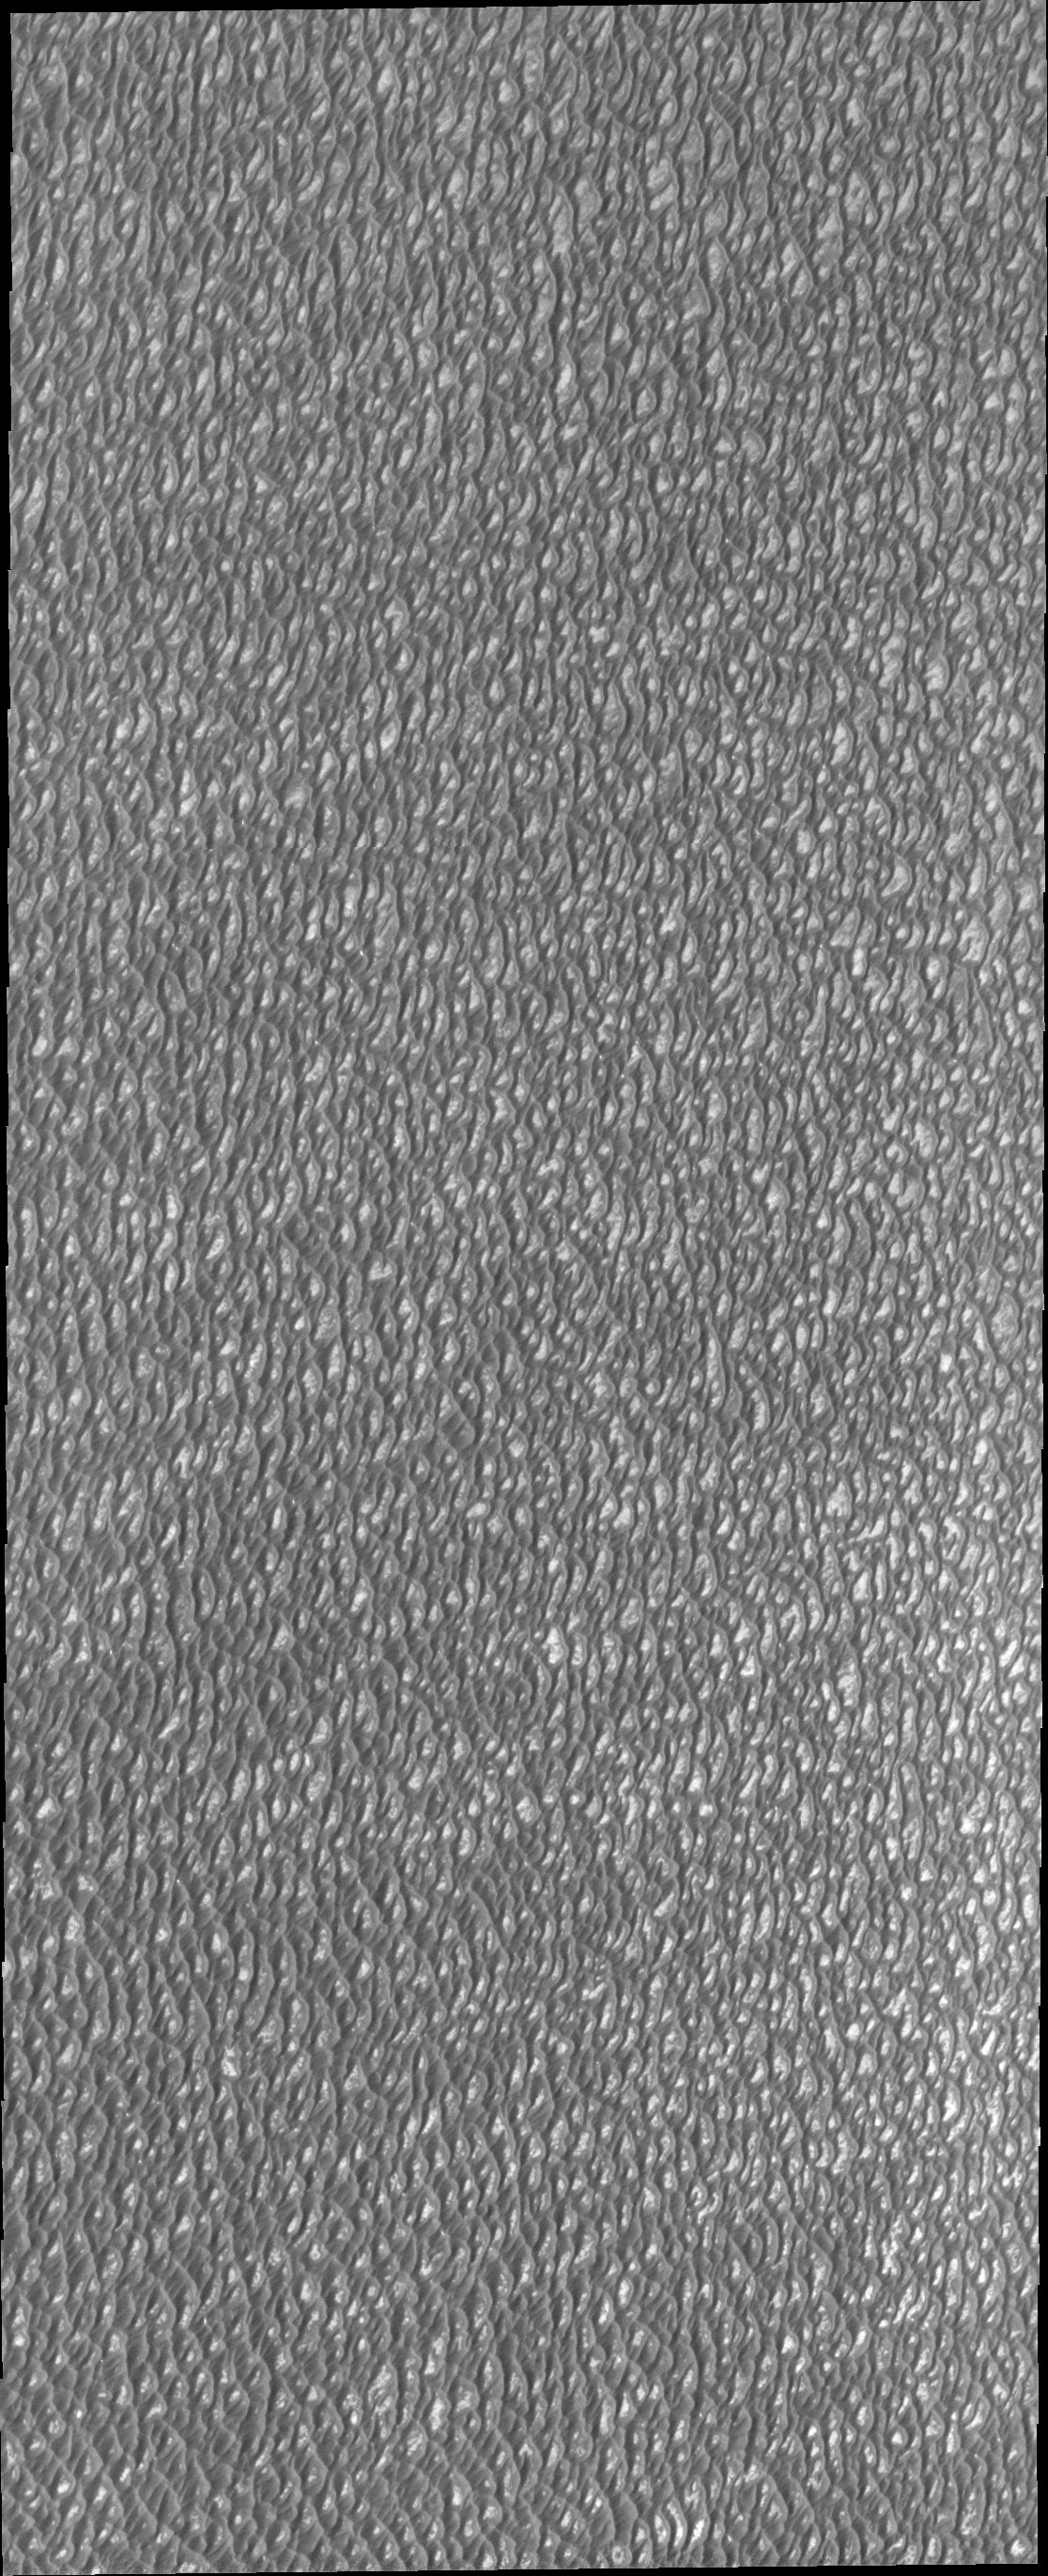

Investigating Mars: Olympia Undae

This VIS image of Olympia Undae was collected during north polar summer. The dunes are now completely frost free and are dark in color due to being made of basaltic sand. The surface between the dunes, where visible, is a bright tone. In some regions of dense dunes, the bright material may be a deposit on the dunes rather than the underlying surface. The presence of gypsum has been suggested for Olympia Undae, gypsum is a lighter tone than basalt in this filter of the THEMIS VIS camera.

Olympia Undae is a vast dune field in the north polar region of Mars. It consists of a broad sand sea or erg that partly rings the north polar cap from about 120° to 240°E longitude and 78° to 83°N latitude. The dune field covers an area of approximately 470,000 km2 (bigger than California, smaller than Texas). Olympia Undae is the largest continuous dune field on Mars. Olympia Undae is not the only dune field near the north polar cap, several other smaller fields exist in the same latitude, but in other ranges of longitude, e.g. Abolos and Siton Undae. Barchan and transverse dune forms are the most common. In regions with limited available sand individual barchan dunes will form, the surface beneath and between the dunes is visible. In regions with large sand supplies, the sand sheet covers the underlying surface, and dune forms are found modifying the surface of the sand sheet. In this case transverse dunes are more common. Barchan dunes “point” down wind, transverse dunes are more linear and form parallel to the wind direction. The “square” shaped transverse dunes in Olympia Undae are due to two prevailing wind directions. The density of dunes and the alignments of the dune crests varies with location, controlled by the amount of available sand and the predominant winds over time.

The Odyssey spacecraft has spent over 15 years in orbit around Mars, circling the planet more than 71,000 times. It holds the record for longest working spacecraft at Mars. THEMIS, the IR/VIS camera system, has collected data for the entire mission and provides images covering all seasons and lighting conditions. Over the years many features of interest have received repeated imaging, building up a suite of images covering the entire feature. From the deepest chasma to the tallest volcano, individual dunes inside craters and dune fields that encircle the north pole, channels carved by water and lava, and a variety of other feature, THEMIS has imaged them all. For the next several months the image of the day will focus on the Tharsis volcanoes, the various chasmata of Valles Marineris, and the major dunes fields. We hope you enjoy these images!

Credit: NASA/JPL-Caltech/ASU